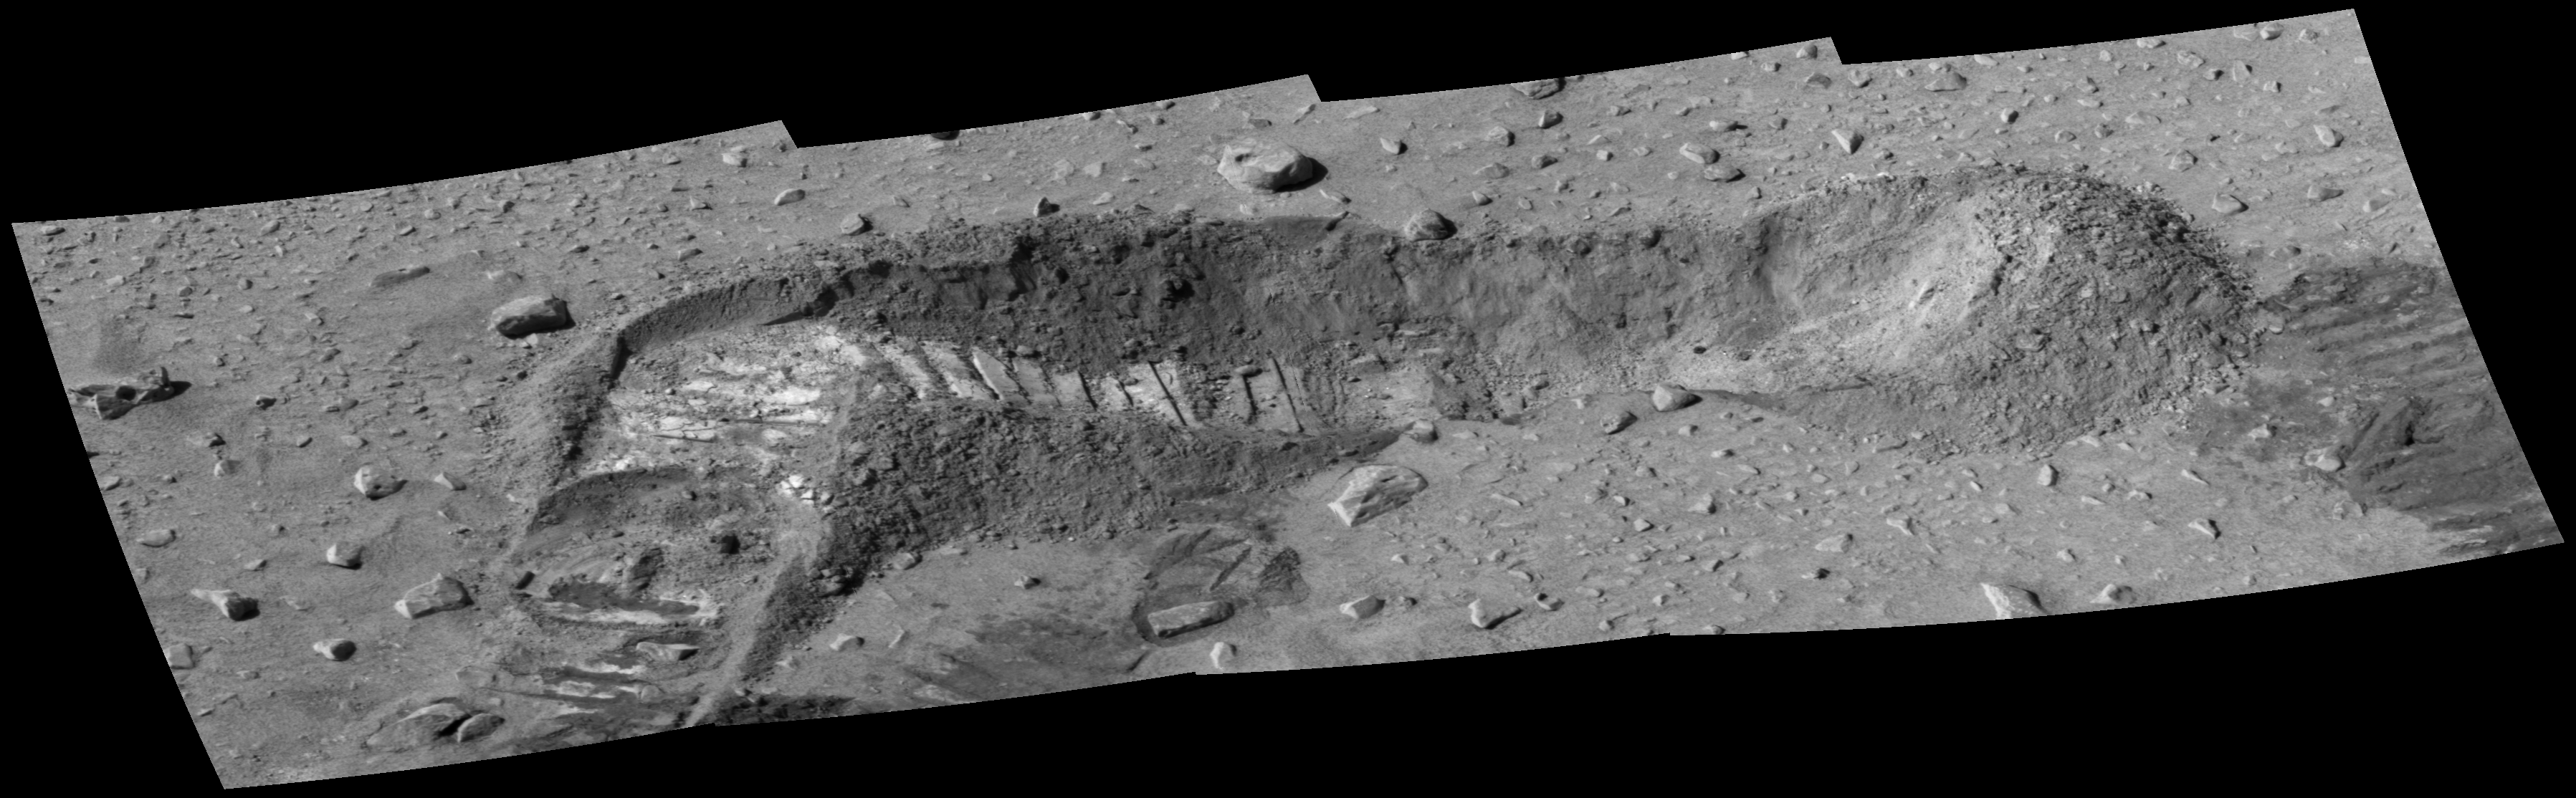

Salty Trench

This image taken by the panoramic camera on the Mars Exploration Rover Spirit shows a trench dug by the rover on its way toward the “Columbia Hills.” Measurements taken of the soil contained in the trench by Spirit’s alpha particle X-ray spectrometer showed the presence of sulfur and magnesium. Concentrations of those two elements varied in parallel at different locations in the trench, suggesting that they may be paired as a magnesium-sulfate salt. One possible explanation for these findings is that water percolated through underground material and dissolved out minerals, then as the water evaporated near the surface, it left concentrated salts behind.

Credit: NASA/JPL/Cornell